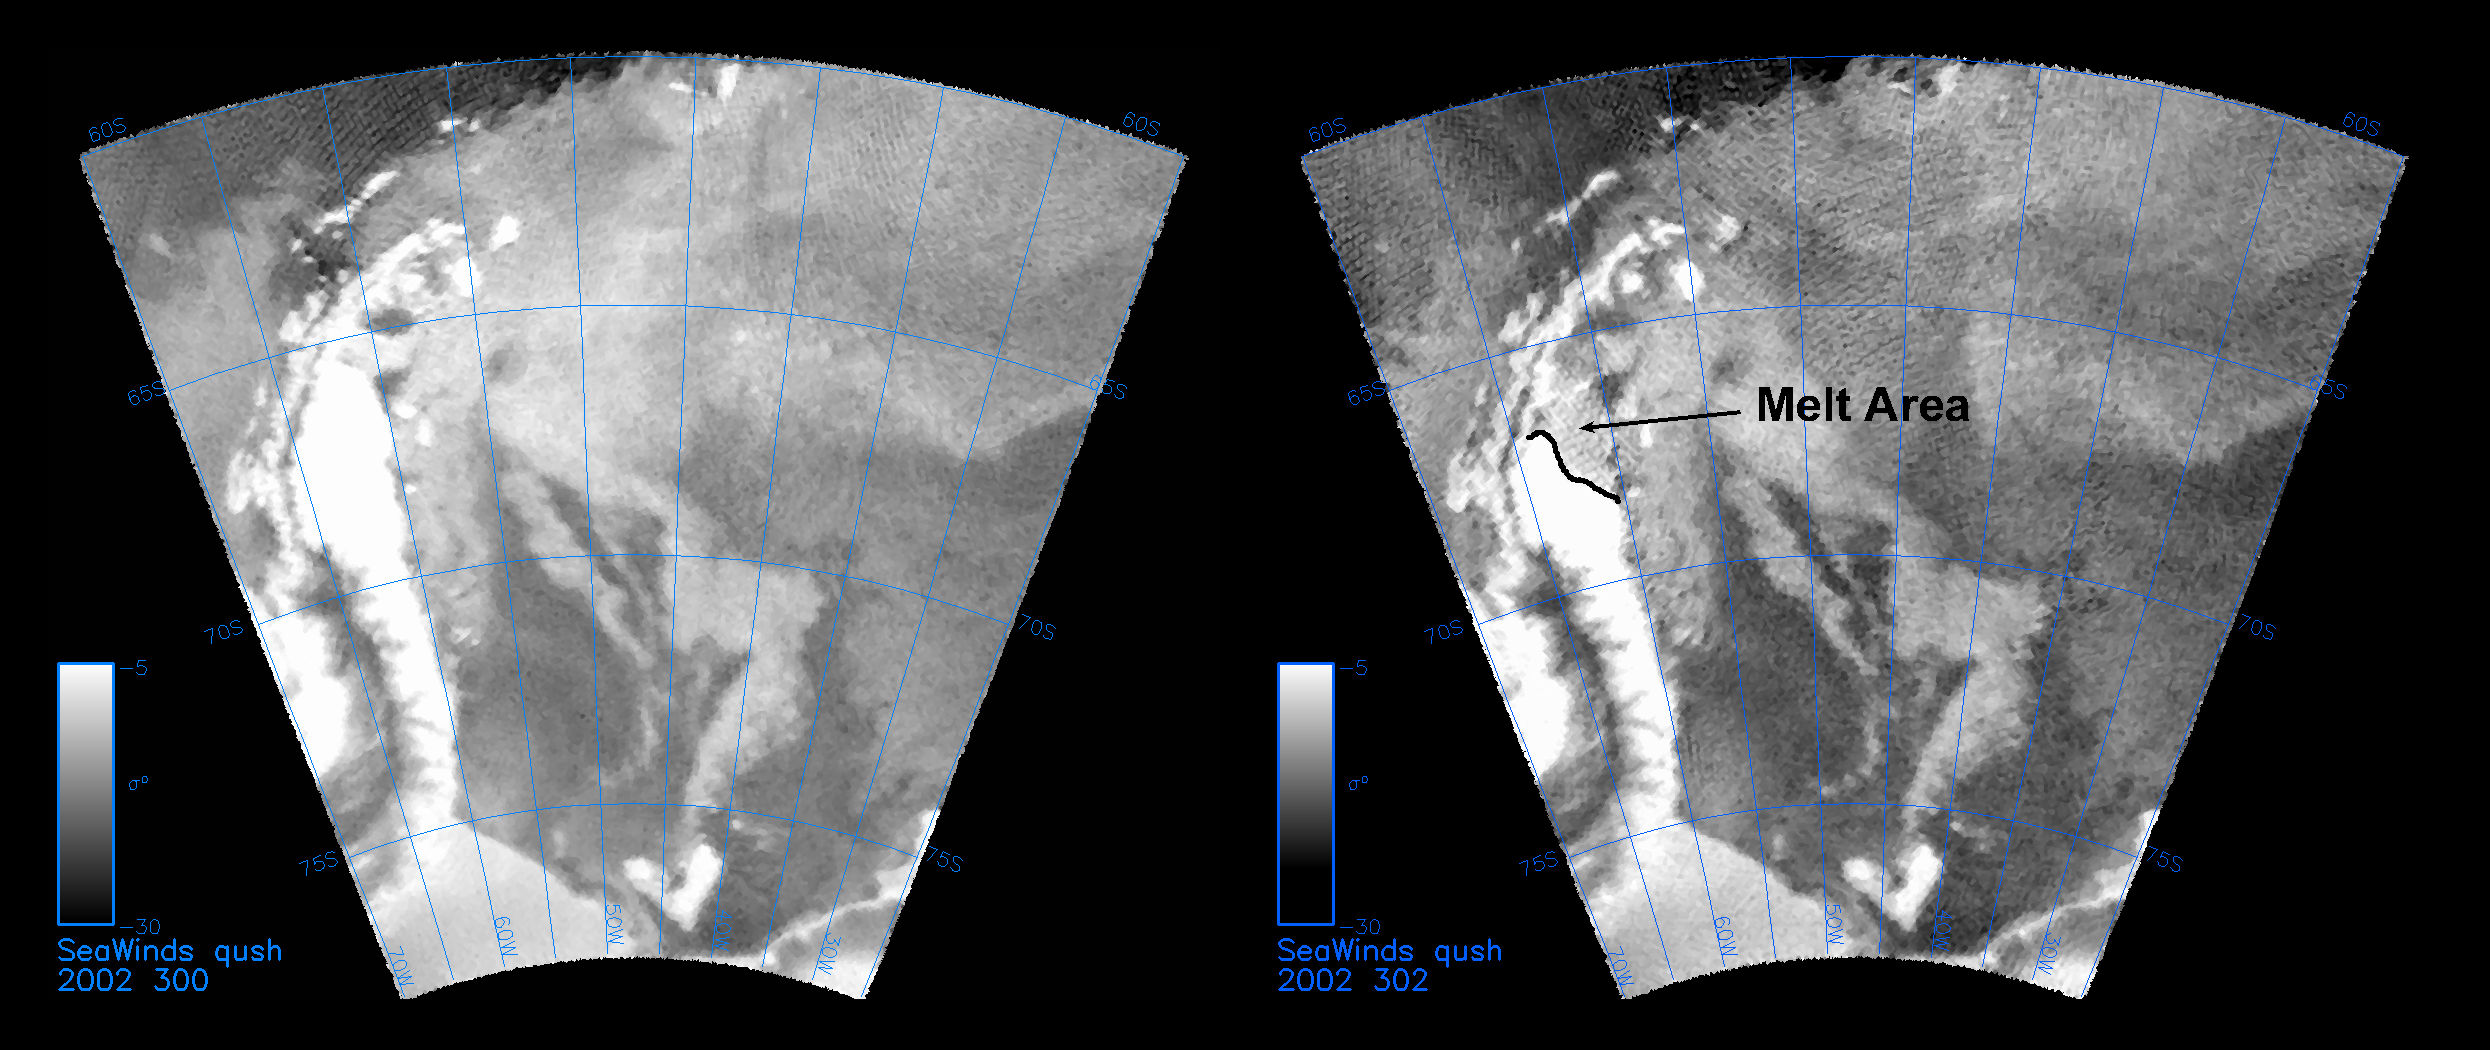

QuikScat Captures an Early Melt

The SeaWinds instrument on NASA’s Quick Scatterometer (QuikScat) spacecraft captured these near-real-time backscatter images of melting on the Larsen C ice shelf in Antarctica’s Weddell Sea between October 27 (left) and October 29 (right), 2002–the earliest documented melting event on the ice shelf since radar data began to be collected in the late 1970s. The melting extended as far south as 68 degrees South and resulted from a cyclone that delivered warm air to the region. The image on the right also shows a noticeable recession in the sea-ice margin to the west of the Antarctic peninsula. The darker grey values of the melt region indicate radar backscatter coefficients that are reduced by approximately 10 decibels from their typical end of winter values.

Credit: NASA/JPL